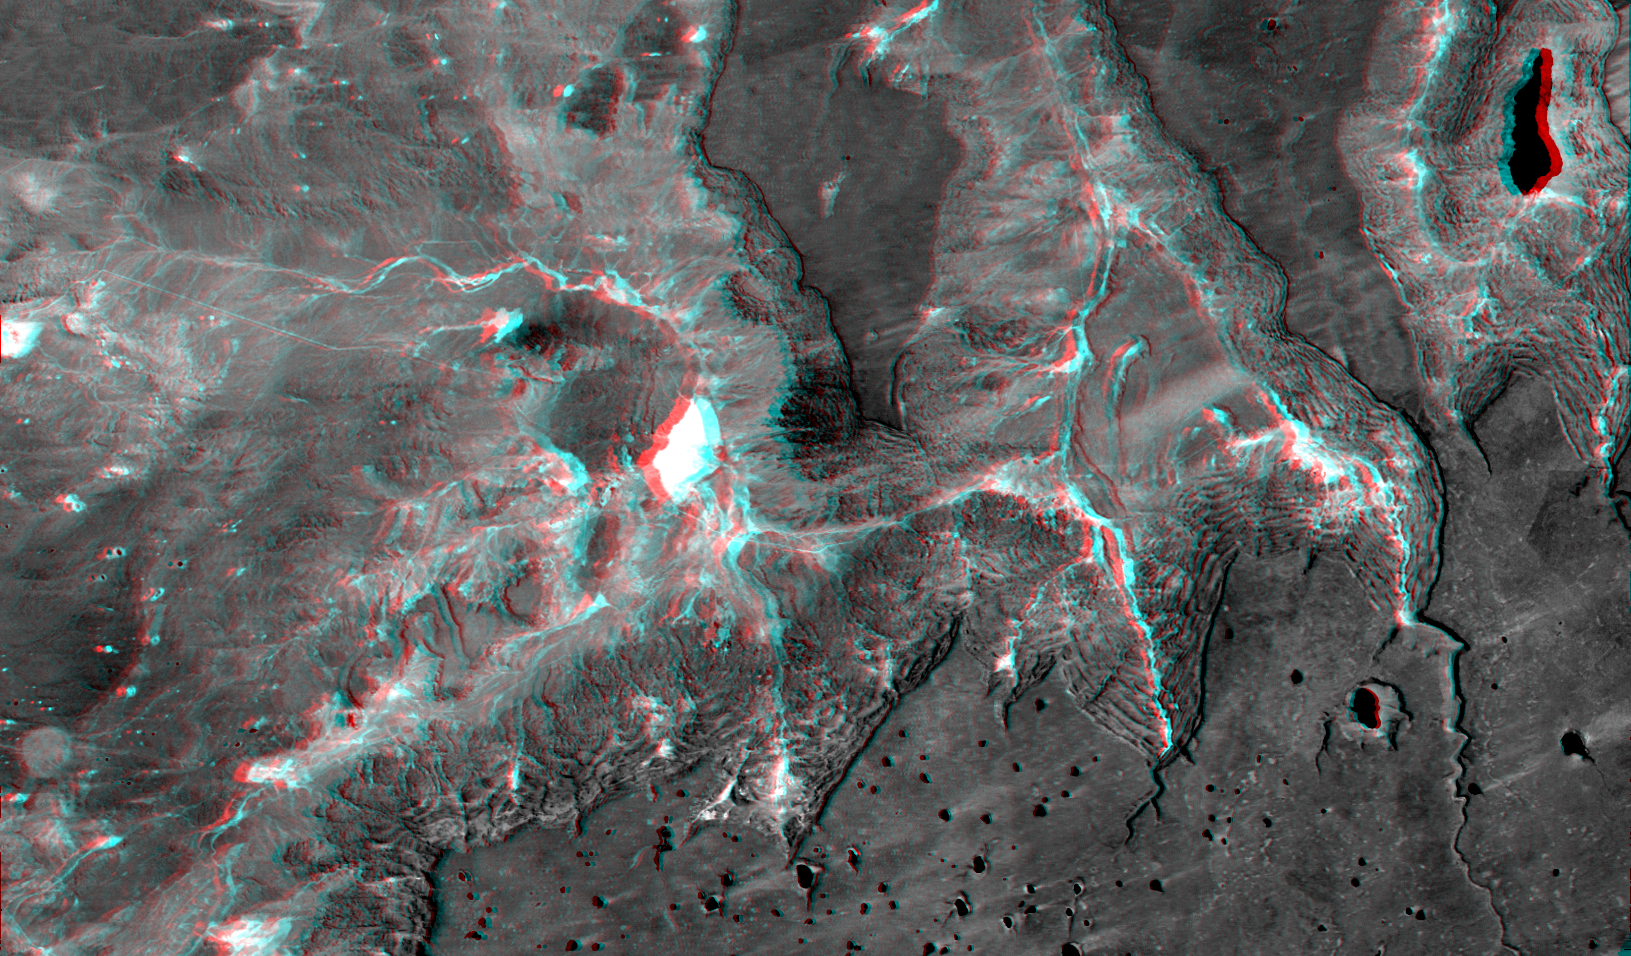

Anaglyph: Basalt Cliffs, Patagonia, Argentina

Basalt cliffs along the northwest edge of the Meseta de Somuncura plateau near Sierra Colorada, Argentina show an unusual and striking pattern of erosion. Stereoscopic observation helps to clarify the landform changing processes active here. Many of the cliffs appear to be rock staircases that have the same color as the plateau’s basaltic cap rock. Are these the edges of lower layers in the basalt or are they a train of slivers that are breaking off from, then sliding downslope and away from, the cap rock. They appear to be the latter. Close inspection shows that each stair step is too laterally irregular to be a continuous sheet of bedrock like the cap rock. Also, the steps are not flat but instead are little ridges, as one might expect from broken, tilted, and sliding slices of the cap rock. Stream erosion has cut some gullies into the cliffs and vegetation (appears bright in this infrared image) shows that water springs from and flows down some channels, but land sliding is clearly a major agent of erosion here.

This anaglyph was generated by first draping a Landsat Thematic Mapper image over a topographic map from the Shuttle Radar Topography Mission, then producing the two differing perspectives, one for each eye. When viewed through special glasses, the result is a vertically exaggerated view of the Earth’s surface in its full three dimensions. Anaglyph glasses cover the left eye with a red filter and the right eye with a blue filter.

Landsat satellites have provided visible light and infrared images of the Earth continuously since 1972. SRTM topographic data match the 30-meter (99-foot) spatial resolution of most Landsat images and provide a valuable complement for studying the historic and growing Landsat data archive. The Landsat 7 Thematic Mapper image used here was provided to the SRTM project by the United States Geological Survey, Earth Resources Observation Systems (EROS) Data Center,Sioux Falls, South Dakota.

Elevation data used in this image was acquired by the Shuttle Radar Topography Mission (SRTM) aboard the Space Shuttle Endeavour, launched on February 11, 2000. SRTM used the same radar instrument that comprised the Spaceborne Imaging Radar-C/X-Band Synthetic Aperture Radar (SIR-C/X-SAR) that flew twice on the Space Shuttle Endeavour in 1994. SRTM was designed to collect three-dimensional measurements of the Earth’s surface. To collect the 3-D data, engineers added a 60-meter-long (200-foot) mast, installed additional C-band and X-band antennas, and improved tracking and navigation devices. The mission is a cooperative project between the National Aeronautics and Space Administration (NASA), the National Imagery and Mapping Agency (NIMA) of the U.S. Department of Defense (DoD), and the German and Italian space agencies. It is managed by NASA’s Jet Propulsion Laboratory, Pasadena, CA, for NASA’s Earth Science Enterprise,Washington, DC.

Size: 49 kilometers (30 miles) x 29 kilometers (18 miles)
Location: 41 deg. South lat., 67.4 deg. West lon.
Orientation: North toward upper left
Image Data: Landsat band 4 (near infrared)
Date Acquired: February 19, 2000 (SRTM), January 22, 2000 (Landsat)

Credit: NASA/JPL/NIMA